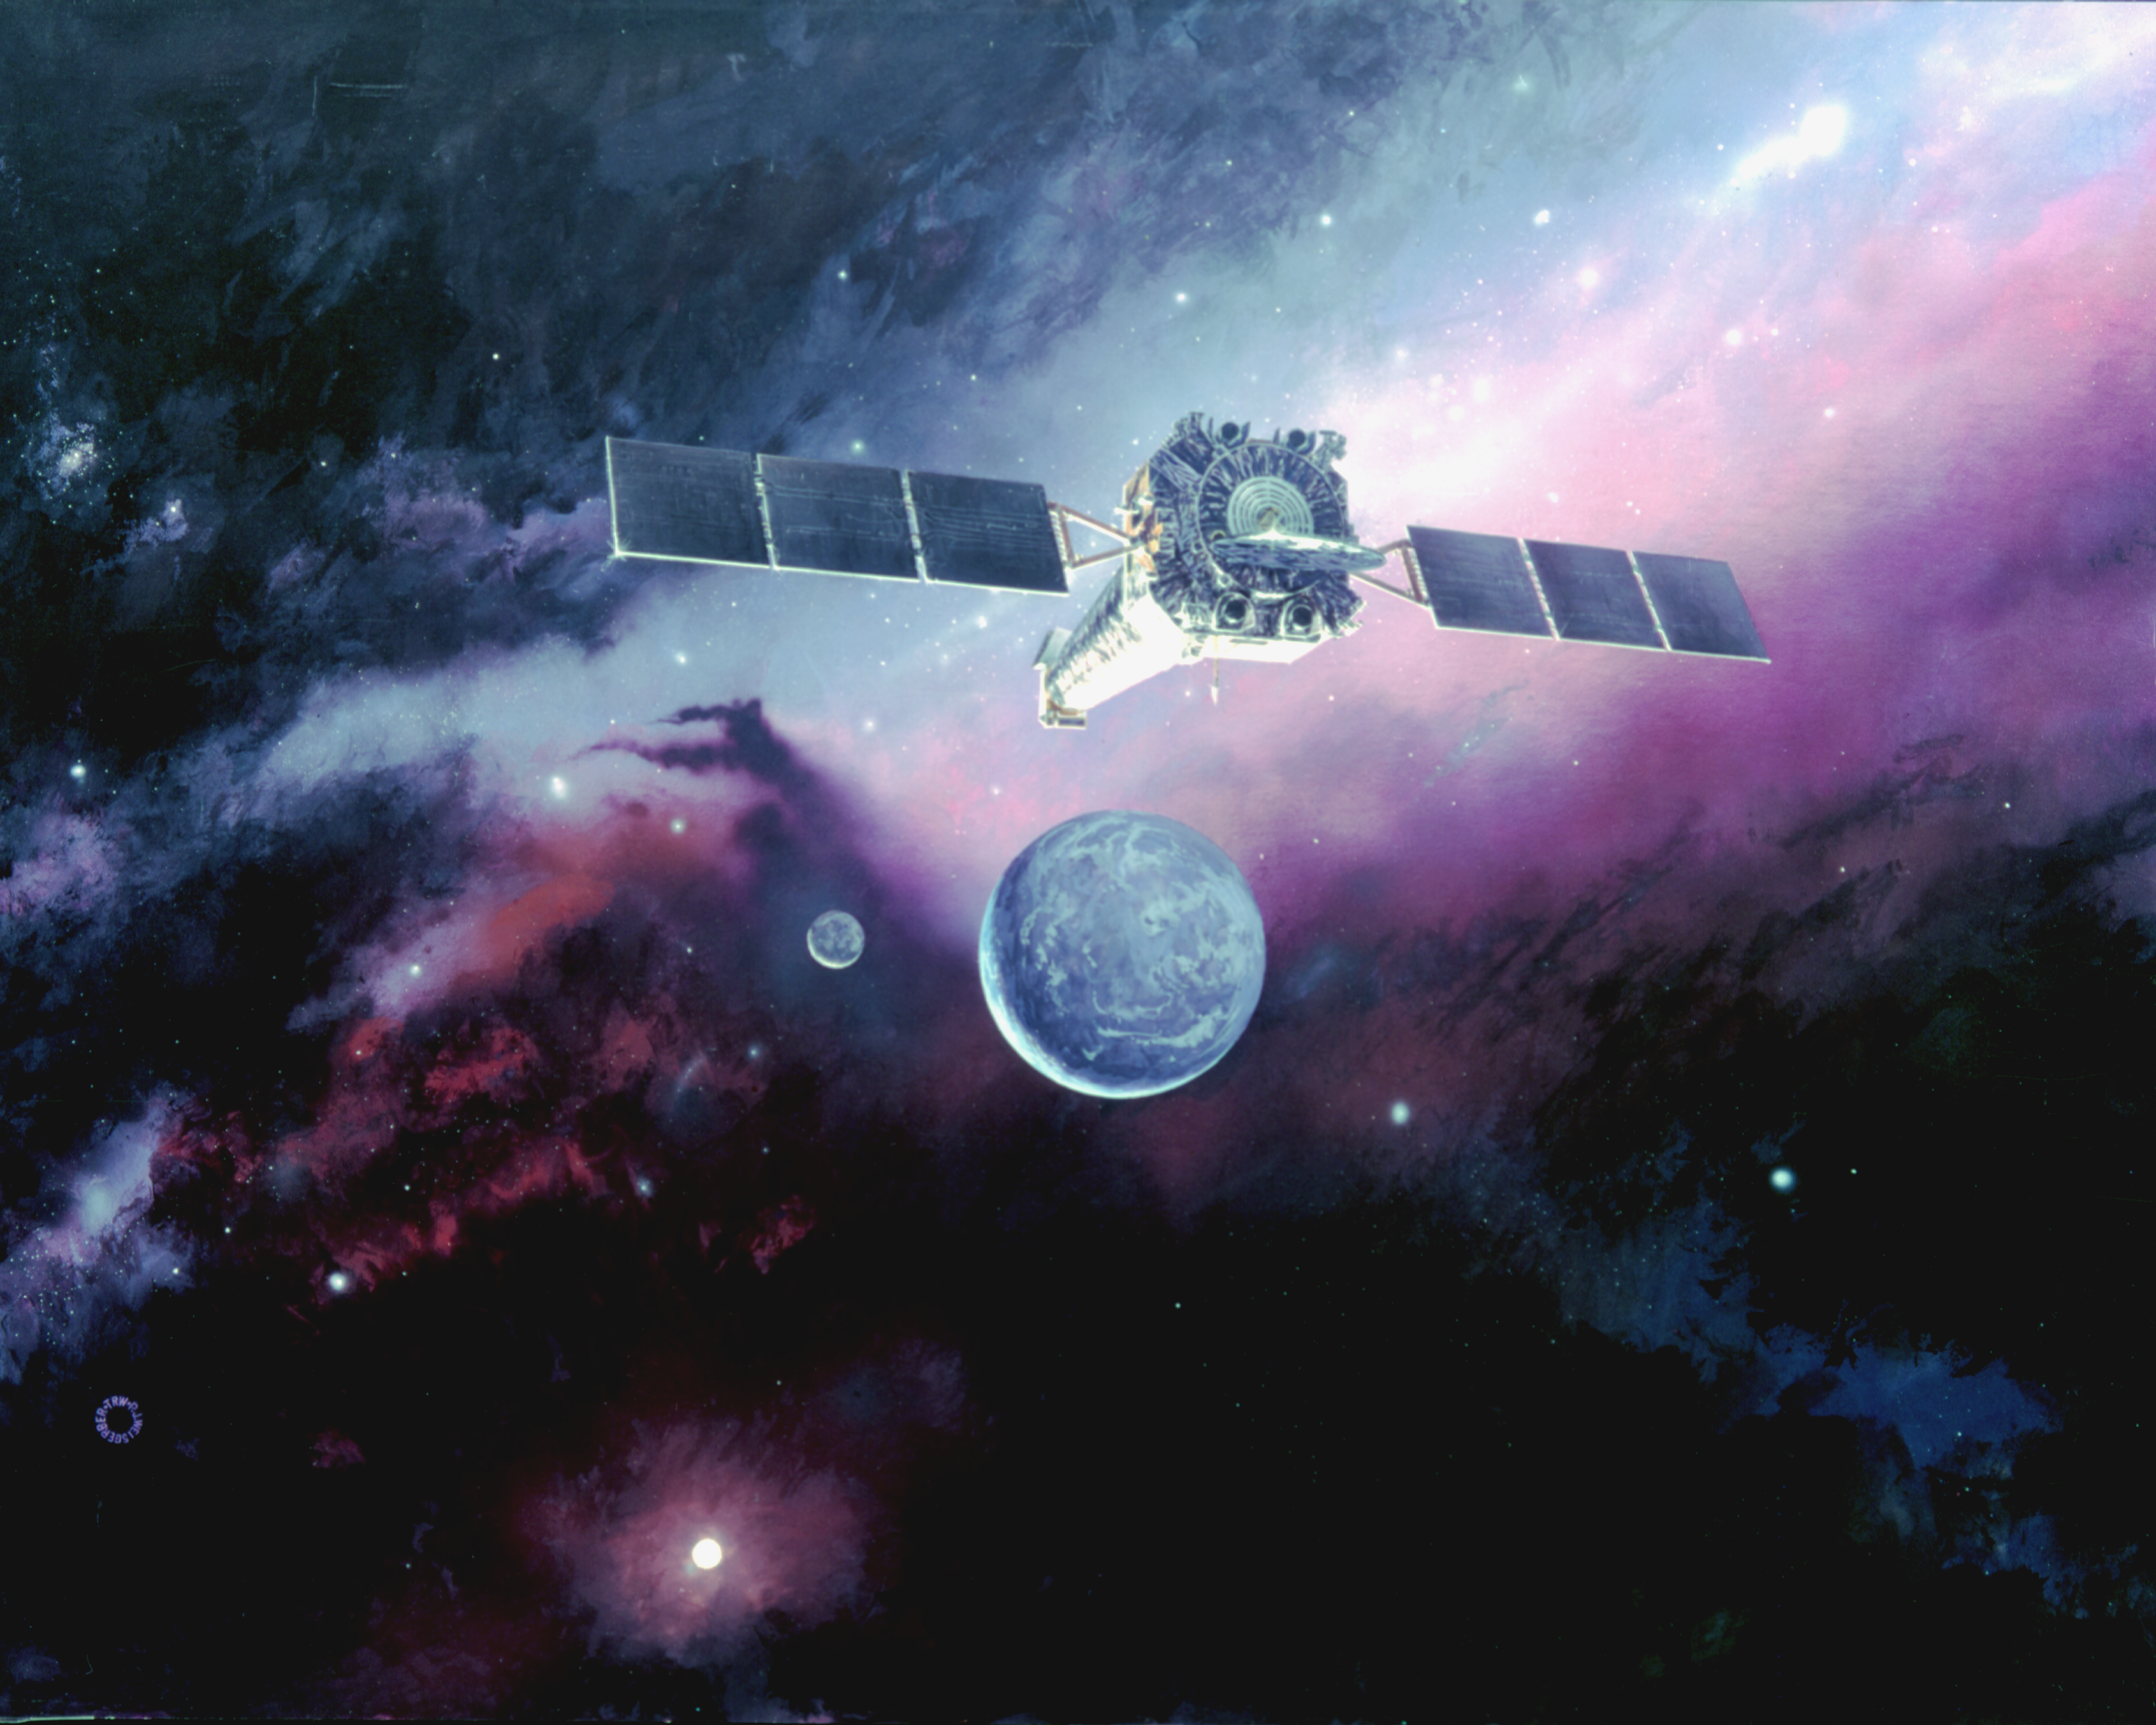

Chandra Spacecraft in Orbit (Artist’s Concept)

An artist’s illustration of the Chandra spacecraft in orbit.

Credit: NASA/CXC